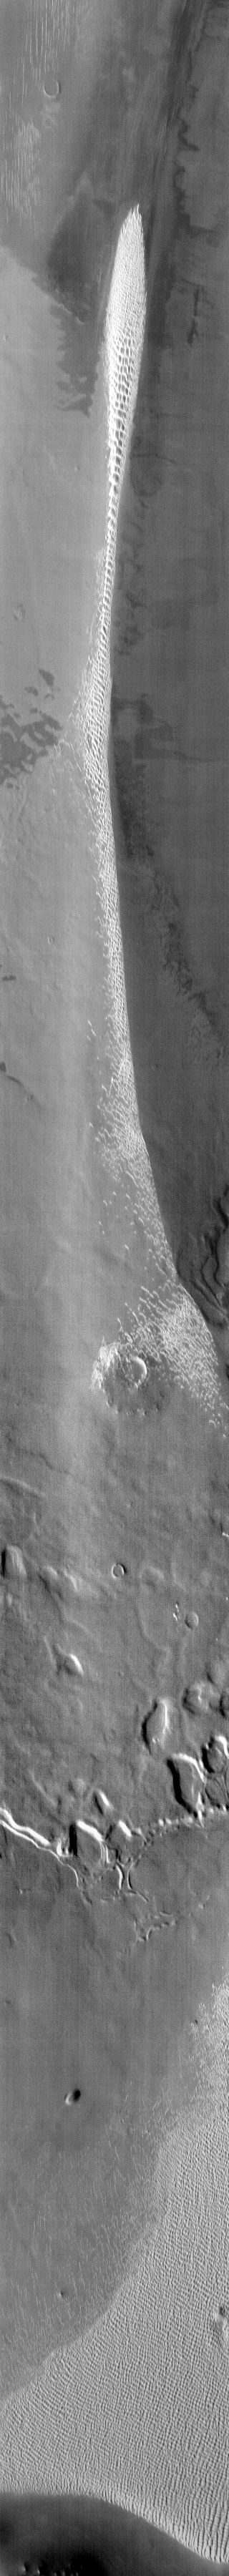

Polar Dunes

This IR image of the north polar region shows a long dune formation. The dunes in this image appear bright due to their warm temperature rather than the actual color of the material.

Image information: IR instrument. Latitude 80.5N, Longitude 308.9E. 110 meter/pixel resolution.

Please see the THEMIS Data Citation Note for details on crediting THEMIS images.

Note: this THEMIS visual image has not been radiometrically nor geometrically calibrated for this preliminary release. An empirical correction has been performed to remove instrumental effects. A linear shift has been applied in the cross-track and down-track direction to approximate spacecraft and planetary motion. Fully calibrated and geometrically projected images will be released through the Planetary Data System in accordance with Project policies at a later time.

NASA’s Jet Propulsion Laboratory manages the 2001 Mars Odyssey mission for NASA’s Office of Space Science, Washington, D.C. The Thermal Emission Imaging System (THEMIS) was developed by Arizona State University, Tempe, in collaboration with Raytheon Santa Barbara Remote Sensing. The THEMIS investigation is led by Dr. Philip Christensen at Arizona State University. Lockheed Martin Astronautics, Denver, is the prime contractor for the Odyssey project, and developed and built the orbiter. Mission operations are conducted jointly from Lockheed Martin and from JPL, a division of the California Institute of Technology in Pasadena.

Credit: NASA/JPL/ASU